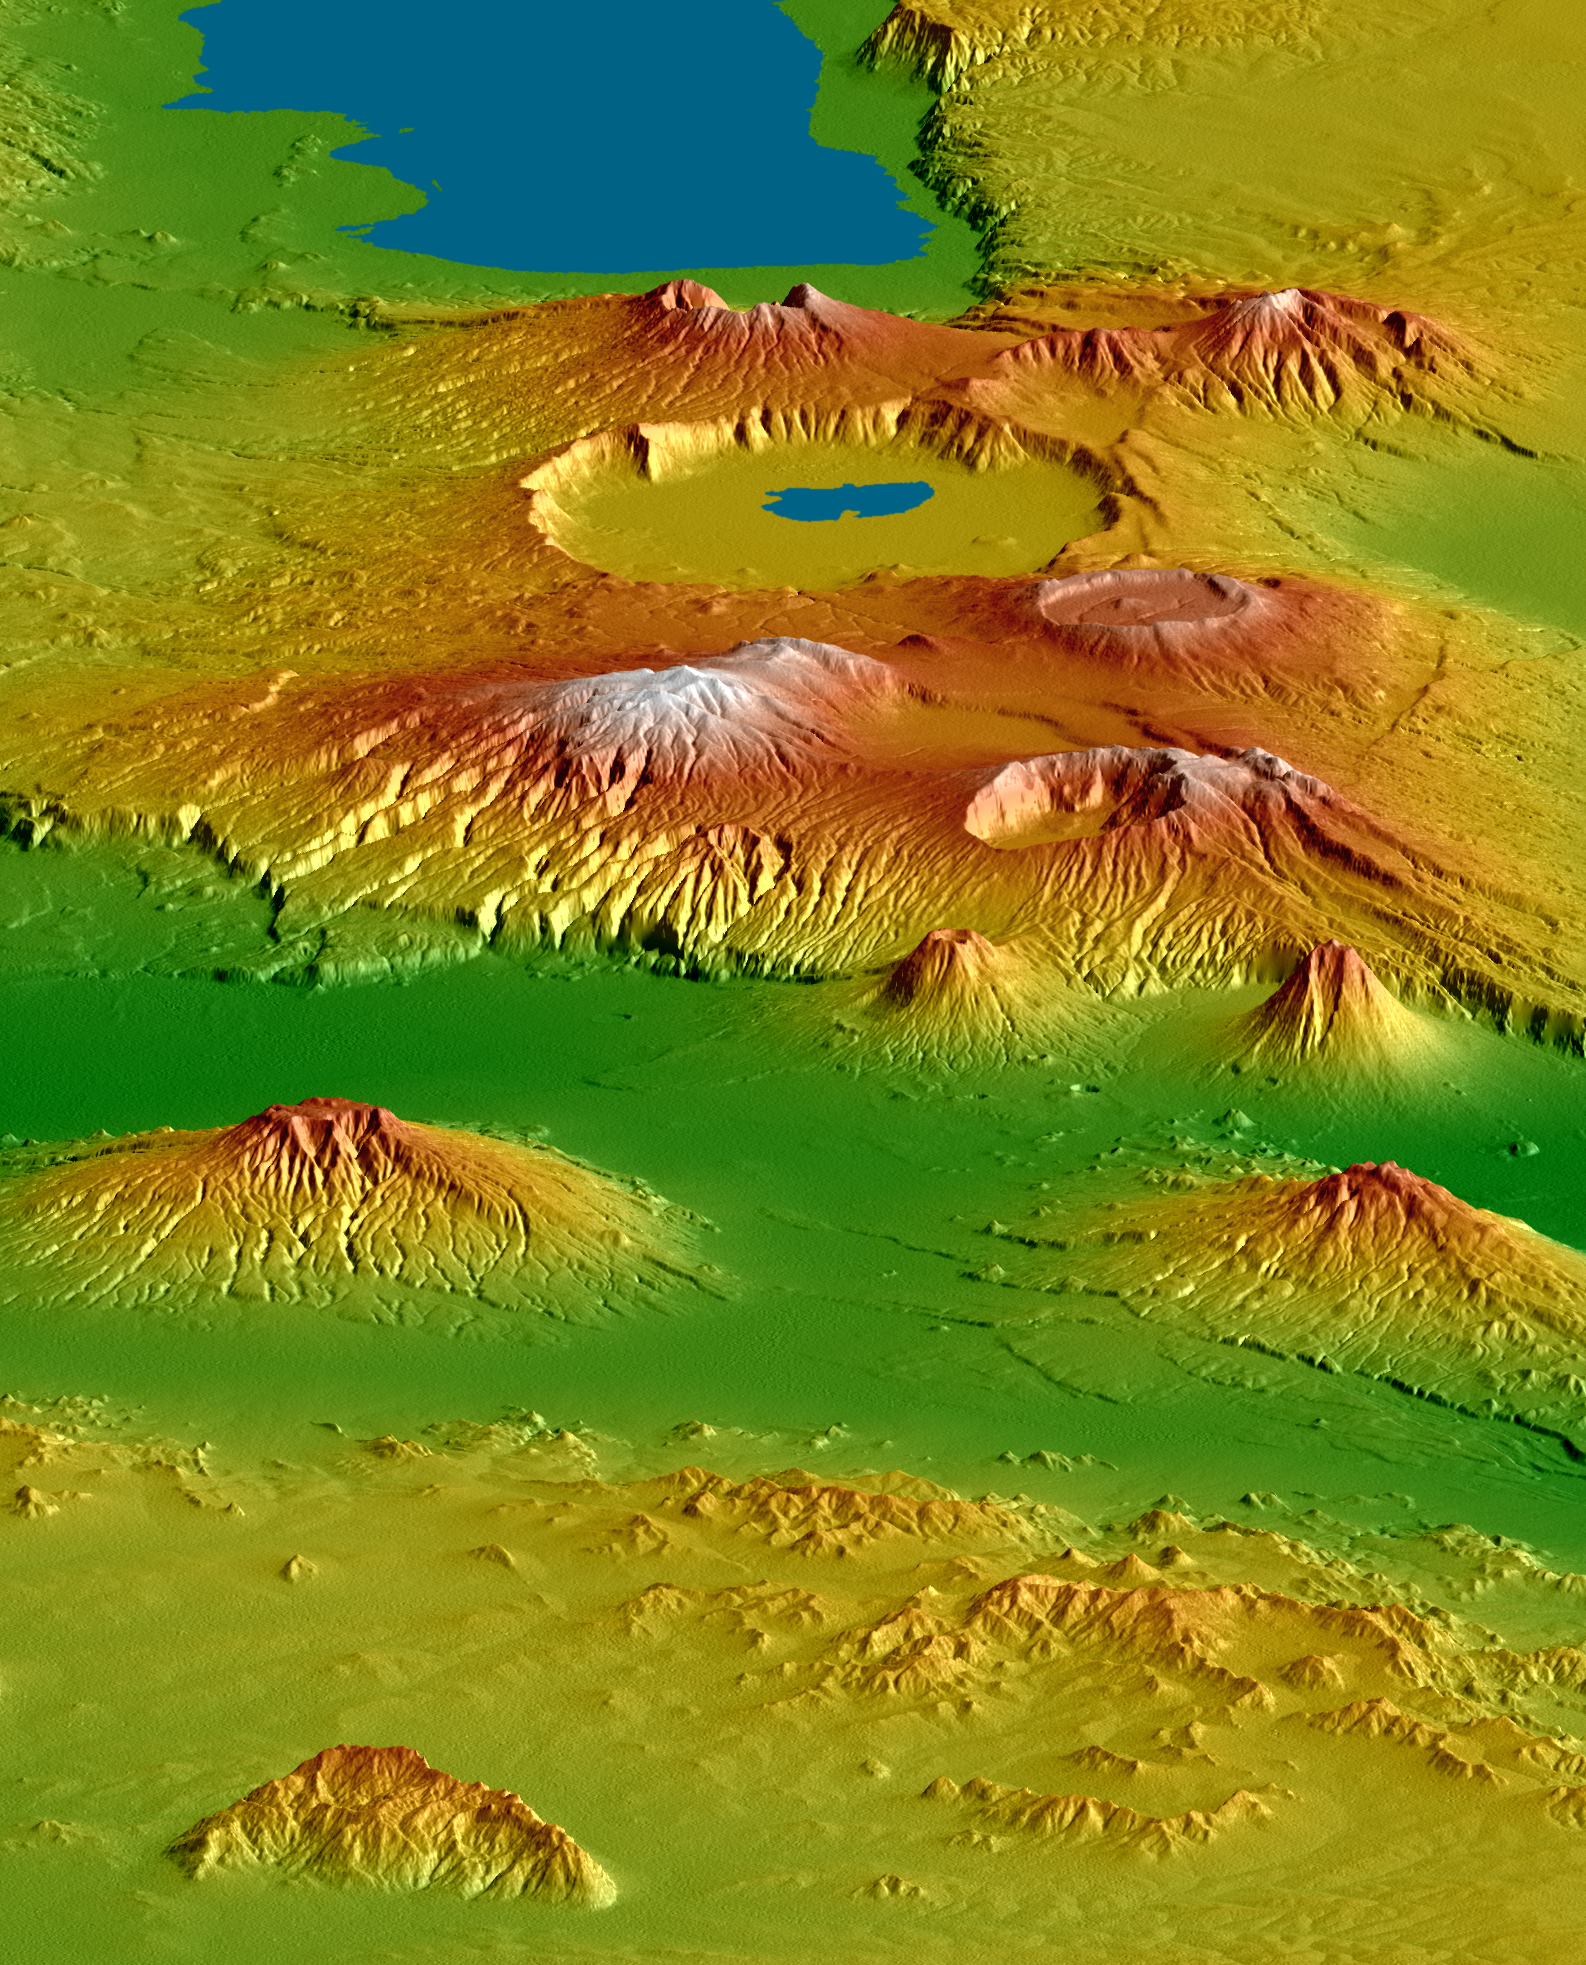

Crater Highlands, Tanzania

The Shuttle Radar Topography Mission (SRTM), flown aboard Space Shuttle Endeavour in February 2000, acquired elevation measurements for nearly all of Earth’s landmass between 60°N and 56°S latitudes. For many areas of the world SRTM data provide the first detailed three-dimensional observation of landforms at regional scales. SRTM data were used to generate this view of the Crater Highlands along the East African Rift in Tanzania. Landforms are depicted with colored height and shaded relief, using a vertical exaggeration of 2X and a southwestwardly look direction.

Lake Eyasi is depicted in blue at the top of the image, and a smaller lake occurs in Ngorongoro Crater. Near the image center, elevations peak at 3648 meters (11,968 feet) at Mount Loolmalasin, which is south of Ela Naibori Crater. Kitumbeine (left) and Gelai (right) are the two broad mountains rising from the rift lowlands. Mount Longido is seen in the lower left, and the Meto Hills are in the right foreground.

Tectonics, volcanism, landslides, erosion and deposition — and their interactions — are all very evident in this view. The East African Rift is a zone of spreading between the African (on the west) and Somali (on the east) crustal plates. Two branches of the rift intersect here in Tanzania, resulting in distinctive and prominent landforms. One branch trends nearly parallel the view and includes Lake Eyasi and the very wide Ngorongoro Crater. The other branch is well defined by the lowlands that trend left-right across the image (below center, in green). Volcanoes are often associated with spreading zones where magma, rising to fill the gaps, reaches the surface and builds cones. Craters form if a volcano explodes or collapses. Later spreading can fracture the volcanoes, which is especially evident on Kitumbeine and Gelai Mountains (left and right, respectively, lower center).

The Crater Highlands rise far above the adjacent savannas, capture moisture from passing air masses, and host rain forests. Over time, streams erode downward toward the level of the adjacent rift, deeply dissecting the volcanic slopes. This is especially evident on the eastern flanks of Mount Loolmalasin (left of center).

Landsliding also occurs here. In particular, the small but steep volcanic cone nearest the image center has a landslide scar on its eastern (left) flank, and topographic evidence shows that the associated landslide deposits extend eastward 10 kilometers (6 miles) across the floor of the rift. Such a long run of landslide debris is unusual but is not unique on Earth.

Elevation data used in this image were acquired by the Shuttle Radar Topography Mission (SRTM) aboard the Space Shuttle Endeavour, launched on February 11, 2000. SRTM used the same radar instrument that comprised the Spaceborne Imaging Radar-C/X-Band Synthetic Aperture Radar (SIR-C/X-SAR) that flew twice on the Space Shuttle Endeavour in 1994. SRTM was designed to collect three-dimensional measurements of the Earth’s surface. To collect the 3-D data, engineers added a 60-meter-long (200-foot) mast, installed additional C-band and X-band antennas, and improved tracking and navigation devices. The mission is a cooperative project between the National Aeronautics and Space Administration (NASA), the National Geospatial-Intelligence Agency (NGA) of the U.S. Department of Defense (DoD), and the German and Italian space agencies. It is managed by NASA’s Jet Propulsion Laboratory, Pasadena, Calif., for NASA’s Science Mission Directorate, Washington, DC.

View Size: 48 kilometers wide (30 miles) by 230 kilometers (140 miles) distance
Location: 3 degrees South latitude, 36 degrees East longitude
Orientation: View 35° south of west, 15° below horizontal
SRTM Data Acquired: February 2000

Credit: NASA/JPL/NGA